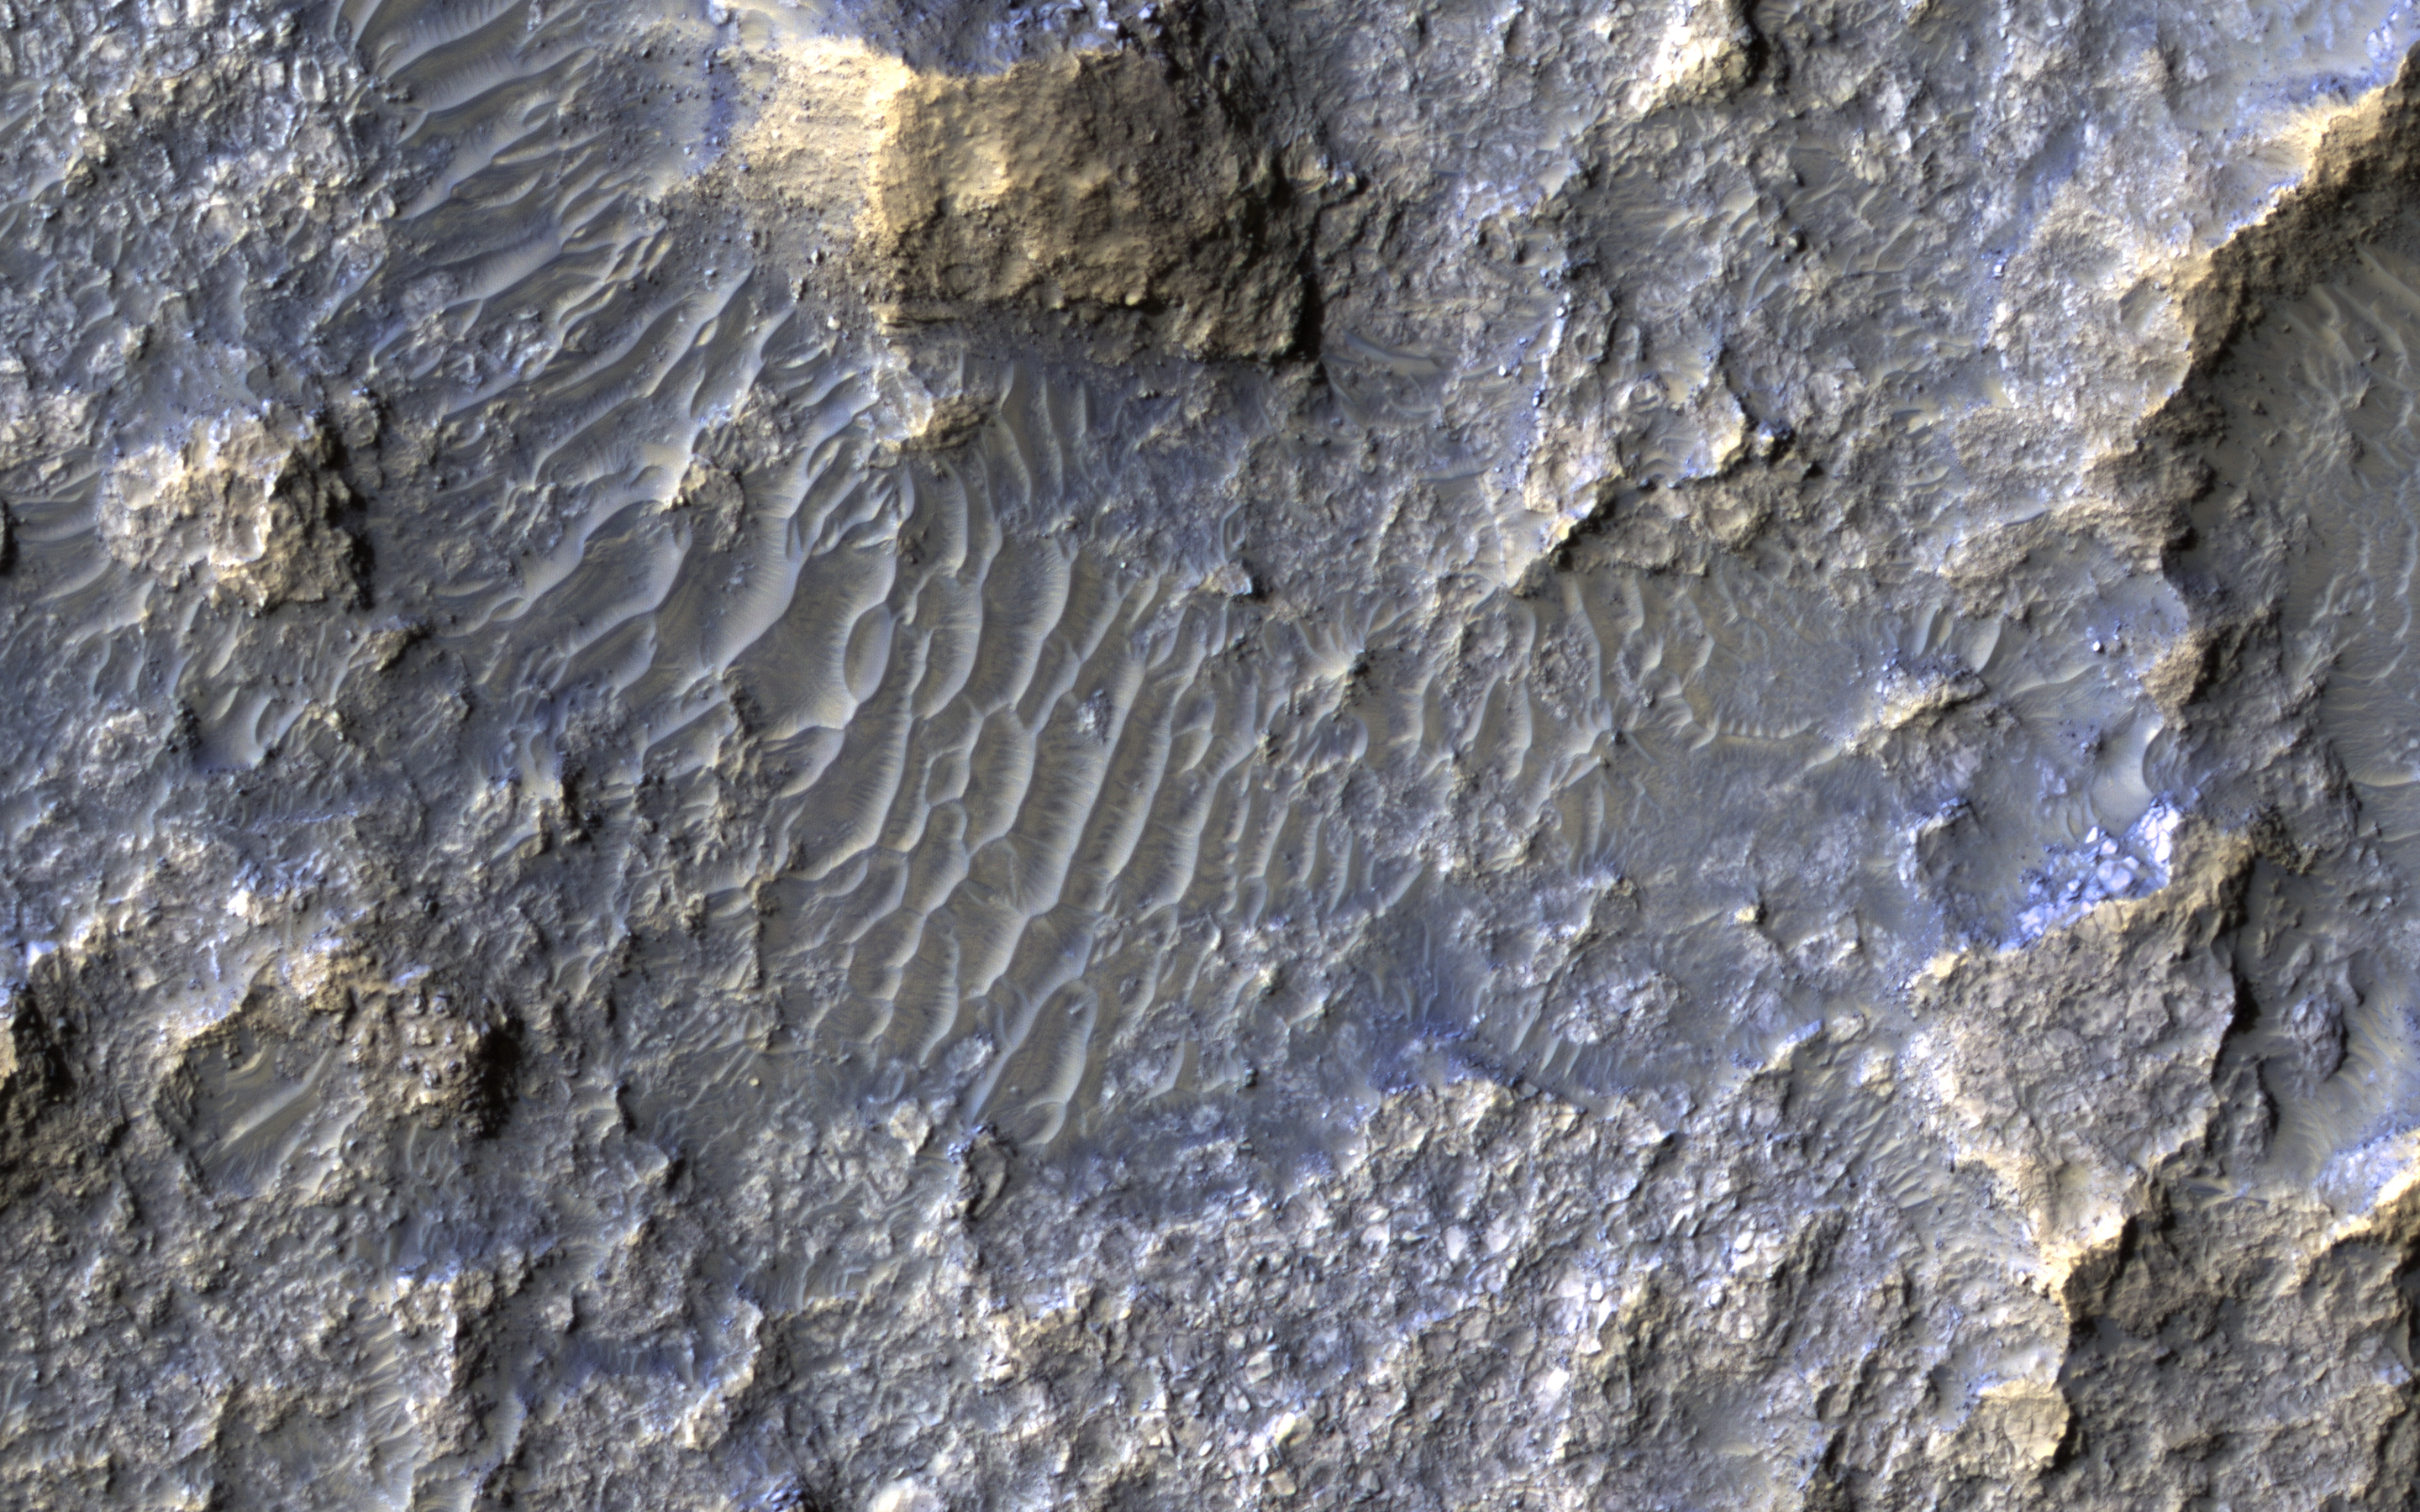

Bedforms and Bedrock

In this Context Camera image in Terra Cimmeria, we see a 30-kilometer diameter crater, filled-in with materials that created bedrock, and through subsequent erosion, wind-driven particles.

There is a ring of exposed light-toned bedrock at the base of the crater wall. This distinctive ring suggests high winds climbing up the crater wall slope may be responsible for the erosion and the extent of bedrock exposure we see. A close-up on the southeastern part of these deposits shows a mound of bedrock with beautiful color contrasts. The variation in color represents diverse minerals in the rock.

There is also a small degraded crater (about 300-meter diameter) to the left of the exposed bedrock. Fine-grained materials trapped inside the crater appear as wind-driven ripples or small dune-forms.

The map is projected here at a scale of 25 centimeters (9.8 inches) per pixel. [The original image scale is 25.3 centimeters (10.0 inches) per pixel (with 1 x 1 binning); objects on the order of 76 centimeters (29.9 inches) across are resolved.] North is up.

The University of Arizona, Tucson, operates HiRISE, which was built by Ball Aerospace & Technologies Corp., Boulder, Colorado. NASA’s Jet Propulsion Laboratory, a division of Caltech in Pasadena, California, manages the Mars Reconnaissance Orbiter Project for NASA’s Science Mission Directorate, Washington.

Credit: NASA/JPL-Caltech/Univ. of Arizona